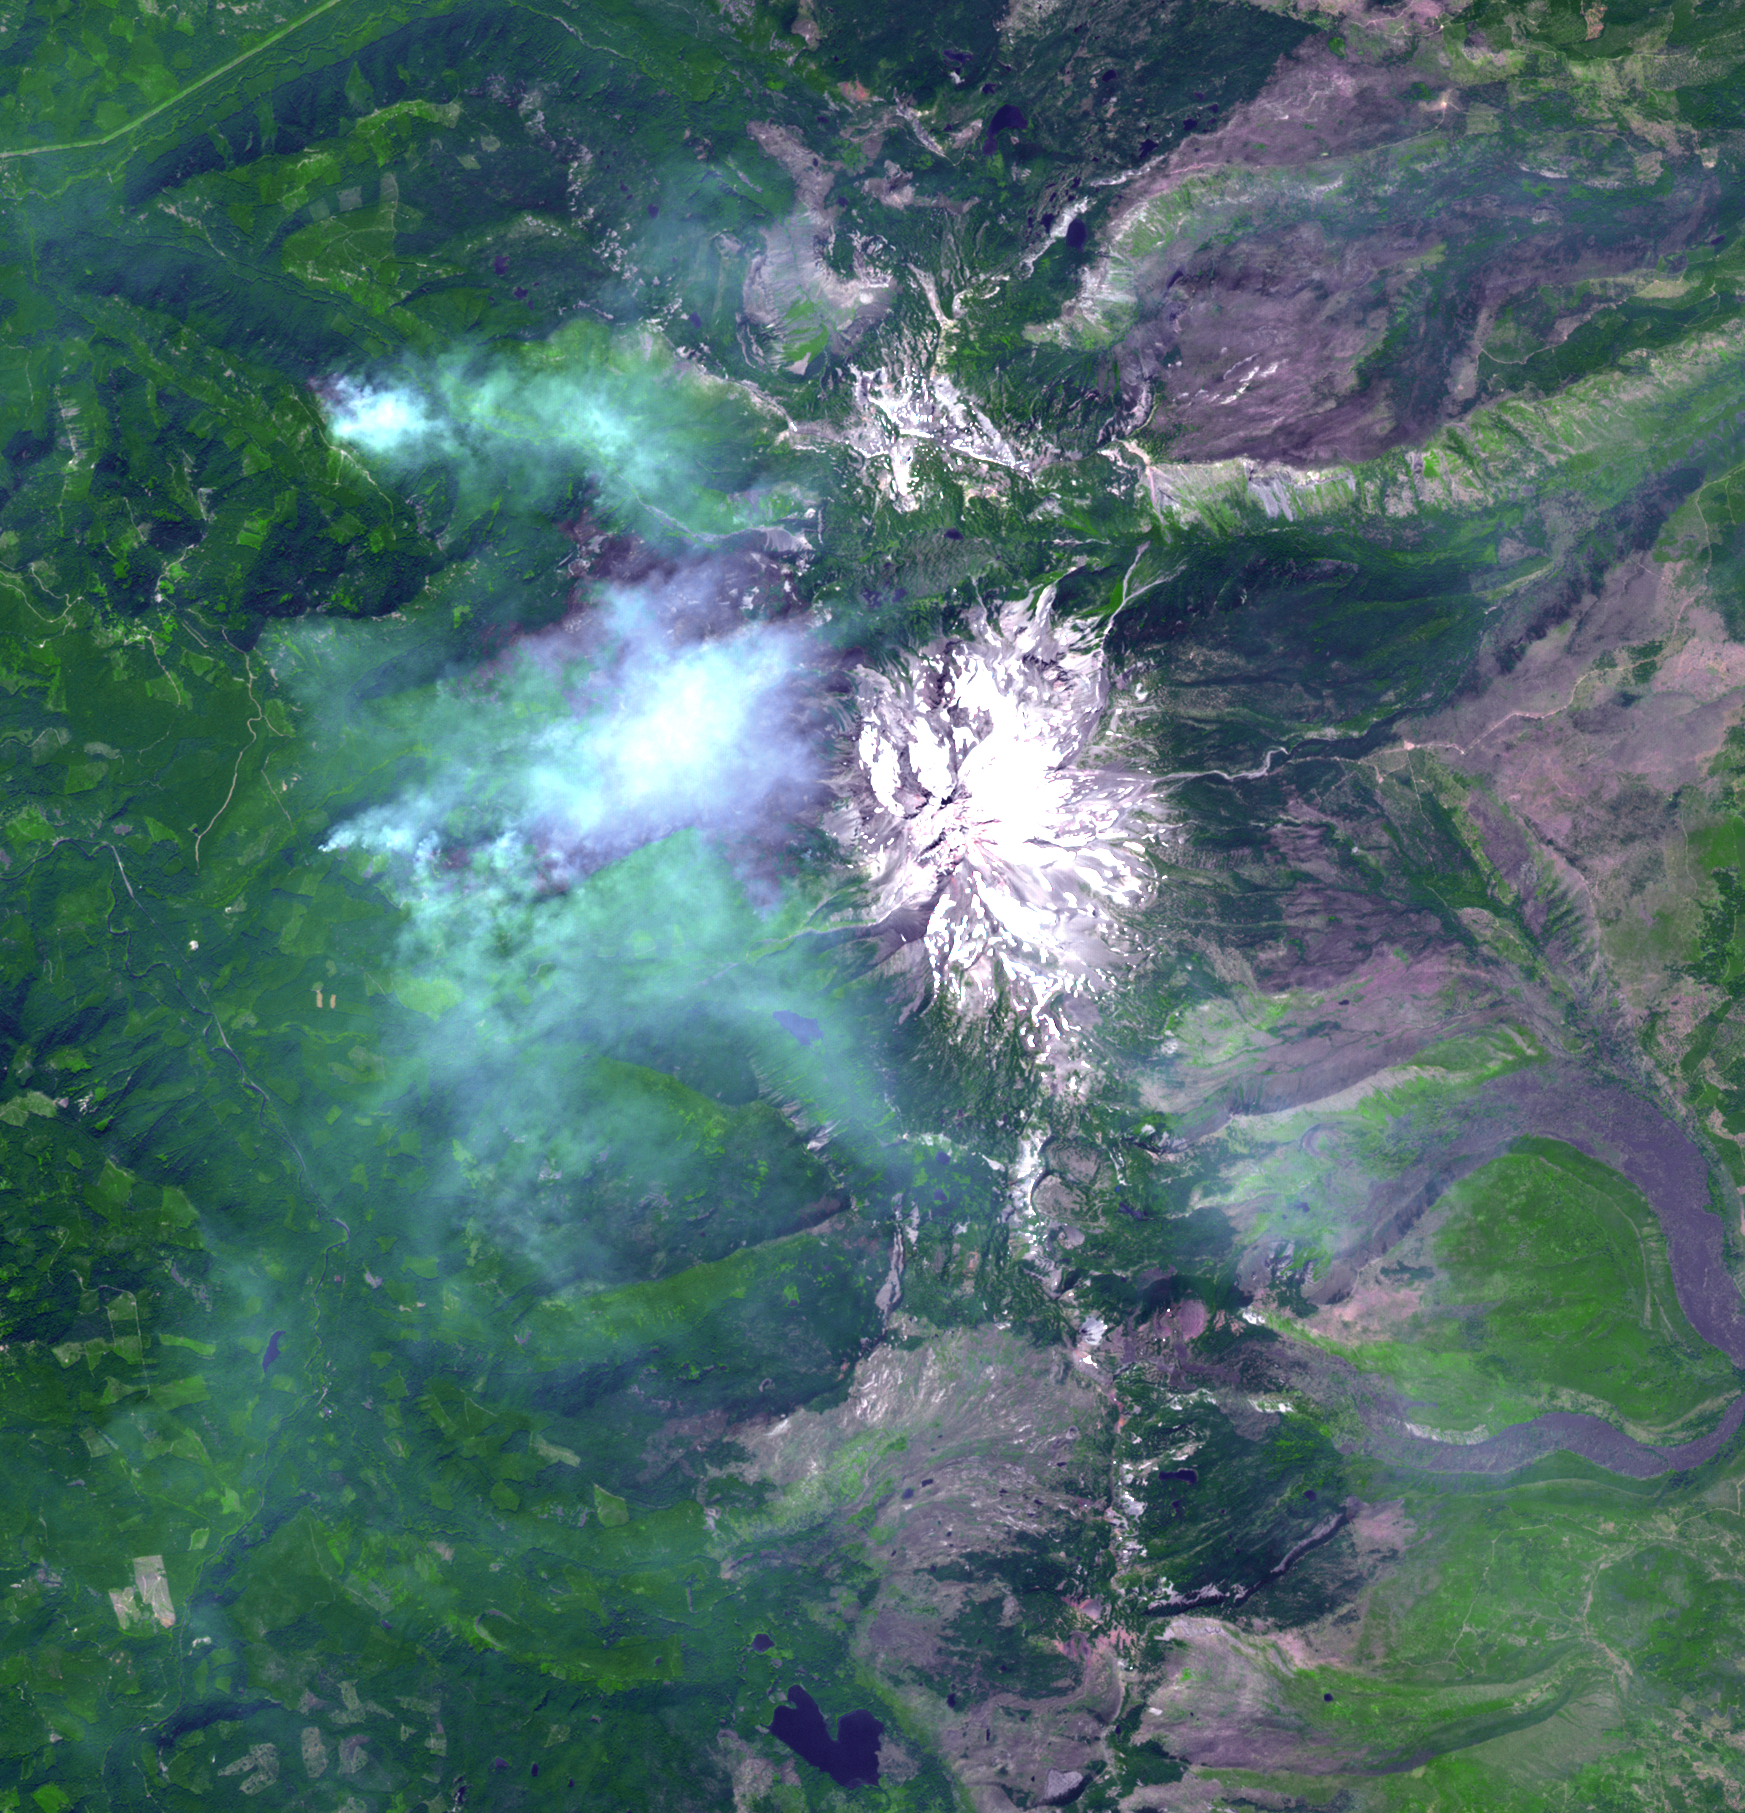

Oregon Wildfire in Eclipse Zone Imaged by NASA Satellite

The Whitewater Fire in the Mount Jefferson Wilderness in Oregon was started by a lightning strike. As of Aug. 18, 2017, more than 117,000 acres and 30 miles (48 kilometers) of the Pacific Crest Trail are closed to the public in an area that had been expected to be popular with people there to view the August 21 solar eclipse. The smoke clouds sit over the burned area, just west-northwest of Mount Jefferson. The image was acquired Aug. 18, 2017, covers an area of 16 by 17 miles (26.1 by 27.2 kilometers), and is located at 44.7 degrees north, 121.8 degrees west.

With its 14 spectral bands from the visible to the thermal infrared wavelength region and its high spatial resolution of 15 to 90 meters (about 50 to 300 feet), ASTER images Earth to map and monitor the changing surface of our planet. ASTER is one of five Earth-observing instruments launched Dec. 18, 1999, on Terra. The instrument was built by Japan’s Ministry of Economy, Trade and Industry. A joint U.S./Japan science team is responsible for validation and calibration of the instrument and data products.

The broad spectral coverage and high spectral resolution of ASTER provides scientists in numerous disciplines with critical information for surface mapping and monitoring of dynamic conditions and temporal change. Example applications are: monitoring glacial advances and retreats; monitoring potentially active volcanoes; identifying crop stress; determining cloud morphology and physical properties; wetlands evaluation; thermal pollution monitoring; coral reef degradation; surface temperature mapping of soils and geology; and measuring surface heat balance.

The U.S. science team is located at NASA’s Jet Propulsion Laboratory, Pasadena, Calif. The Terra mission is part of NASA’s Science Mission Directorate, Washington, D.C.

Credit: NASA/METI/AIST/Japan Space Systems, and U.S./Japan ASTER Science Team